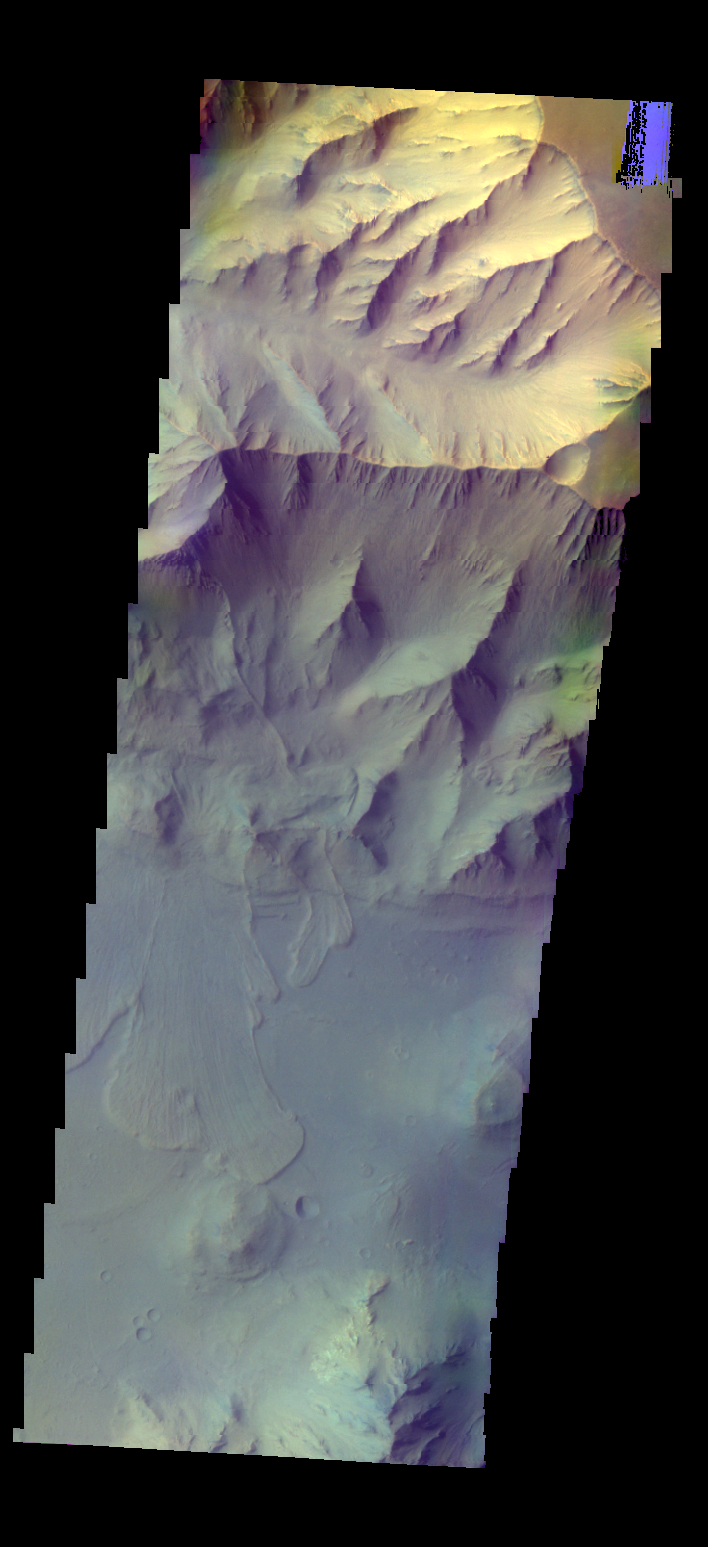

Coprates Chasma – False Color

The THEMIS camera contains 5 filters. The data from different filters can be combined in multiple ways to create a false color image. These false color images may reveal subtle variations of the surface not easily identified in a single band image. Today’s false color image shows part of Coprates Chasma.

Credit: NASA/JPL-Caltech/ASU